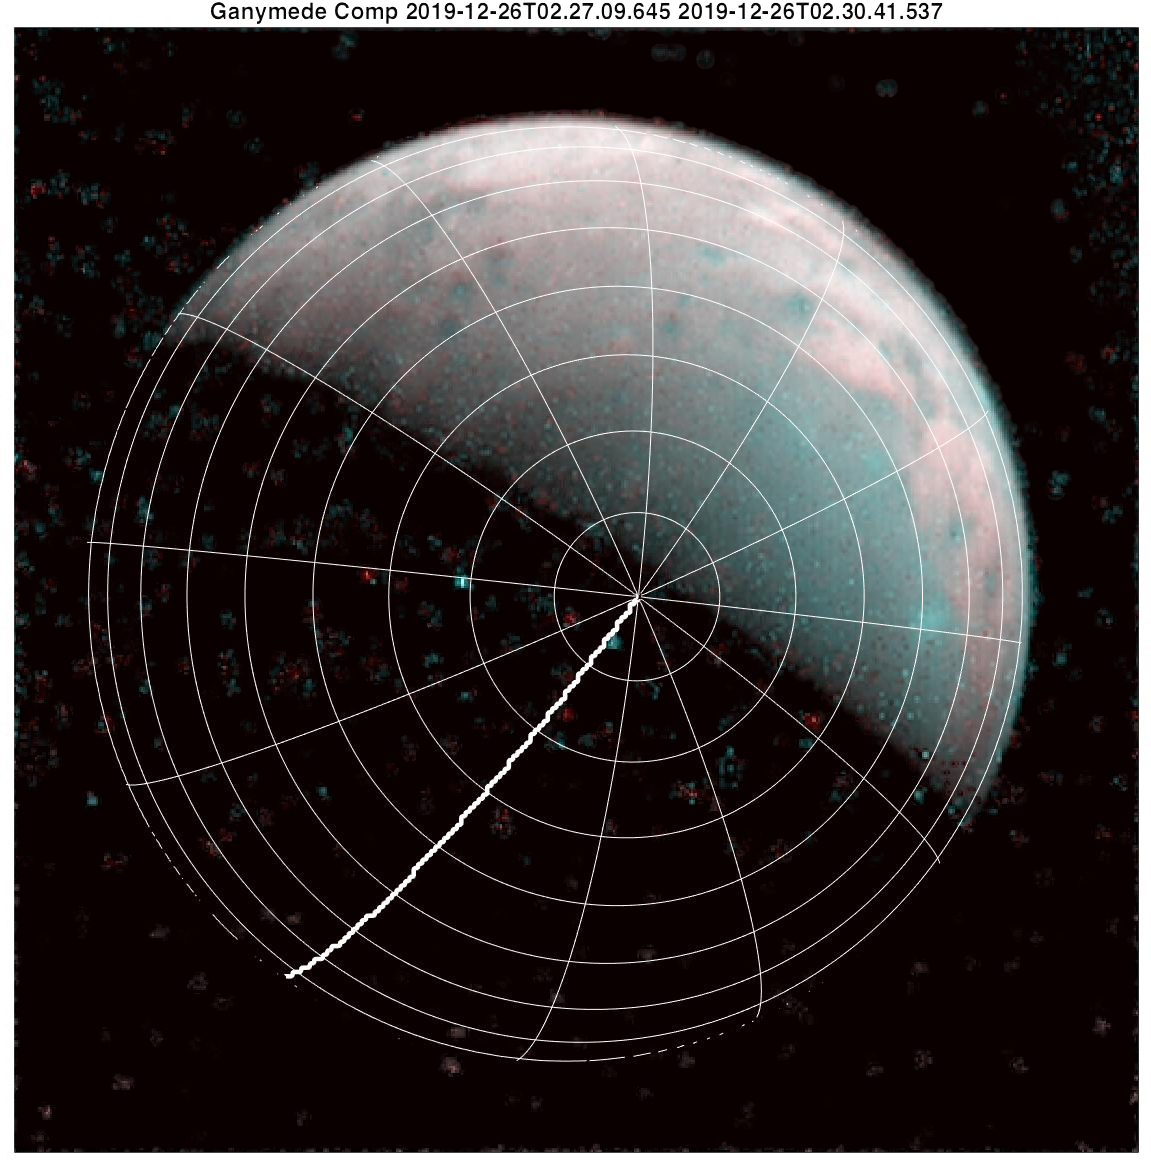

Ganymede’s North Pole with Gridlines

The north pole of Ganymede can be seen in center of this annotated image taken by the JIRAM infrared imager aboard NASA’s Juno spacecraft on Dec. 26, 2019. Longitudinal lines appear every 30-degrees. The thick line is 0-degrees longitude. At the time the data for this image was captured, Juno was flying in the proximity of the north pole of the Jovian moon.

Credit: NASA/JPL-Caltech/SwRI/ASI/INAF/JIRAM